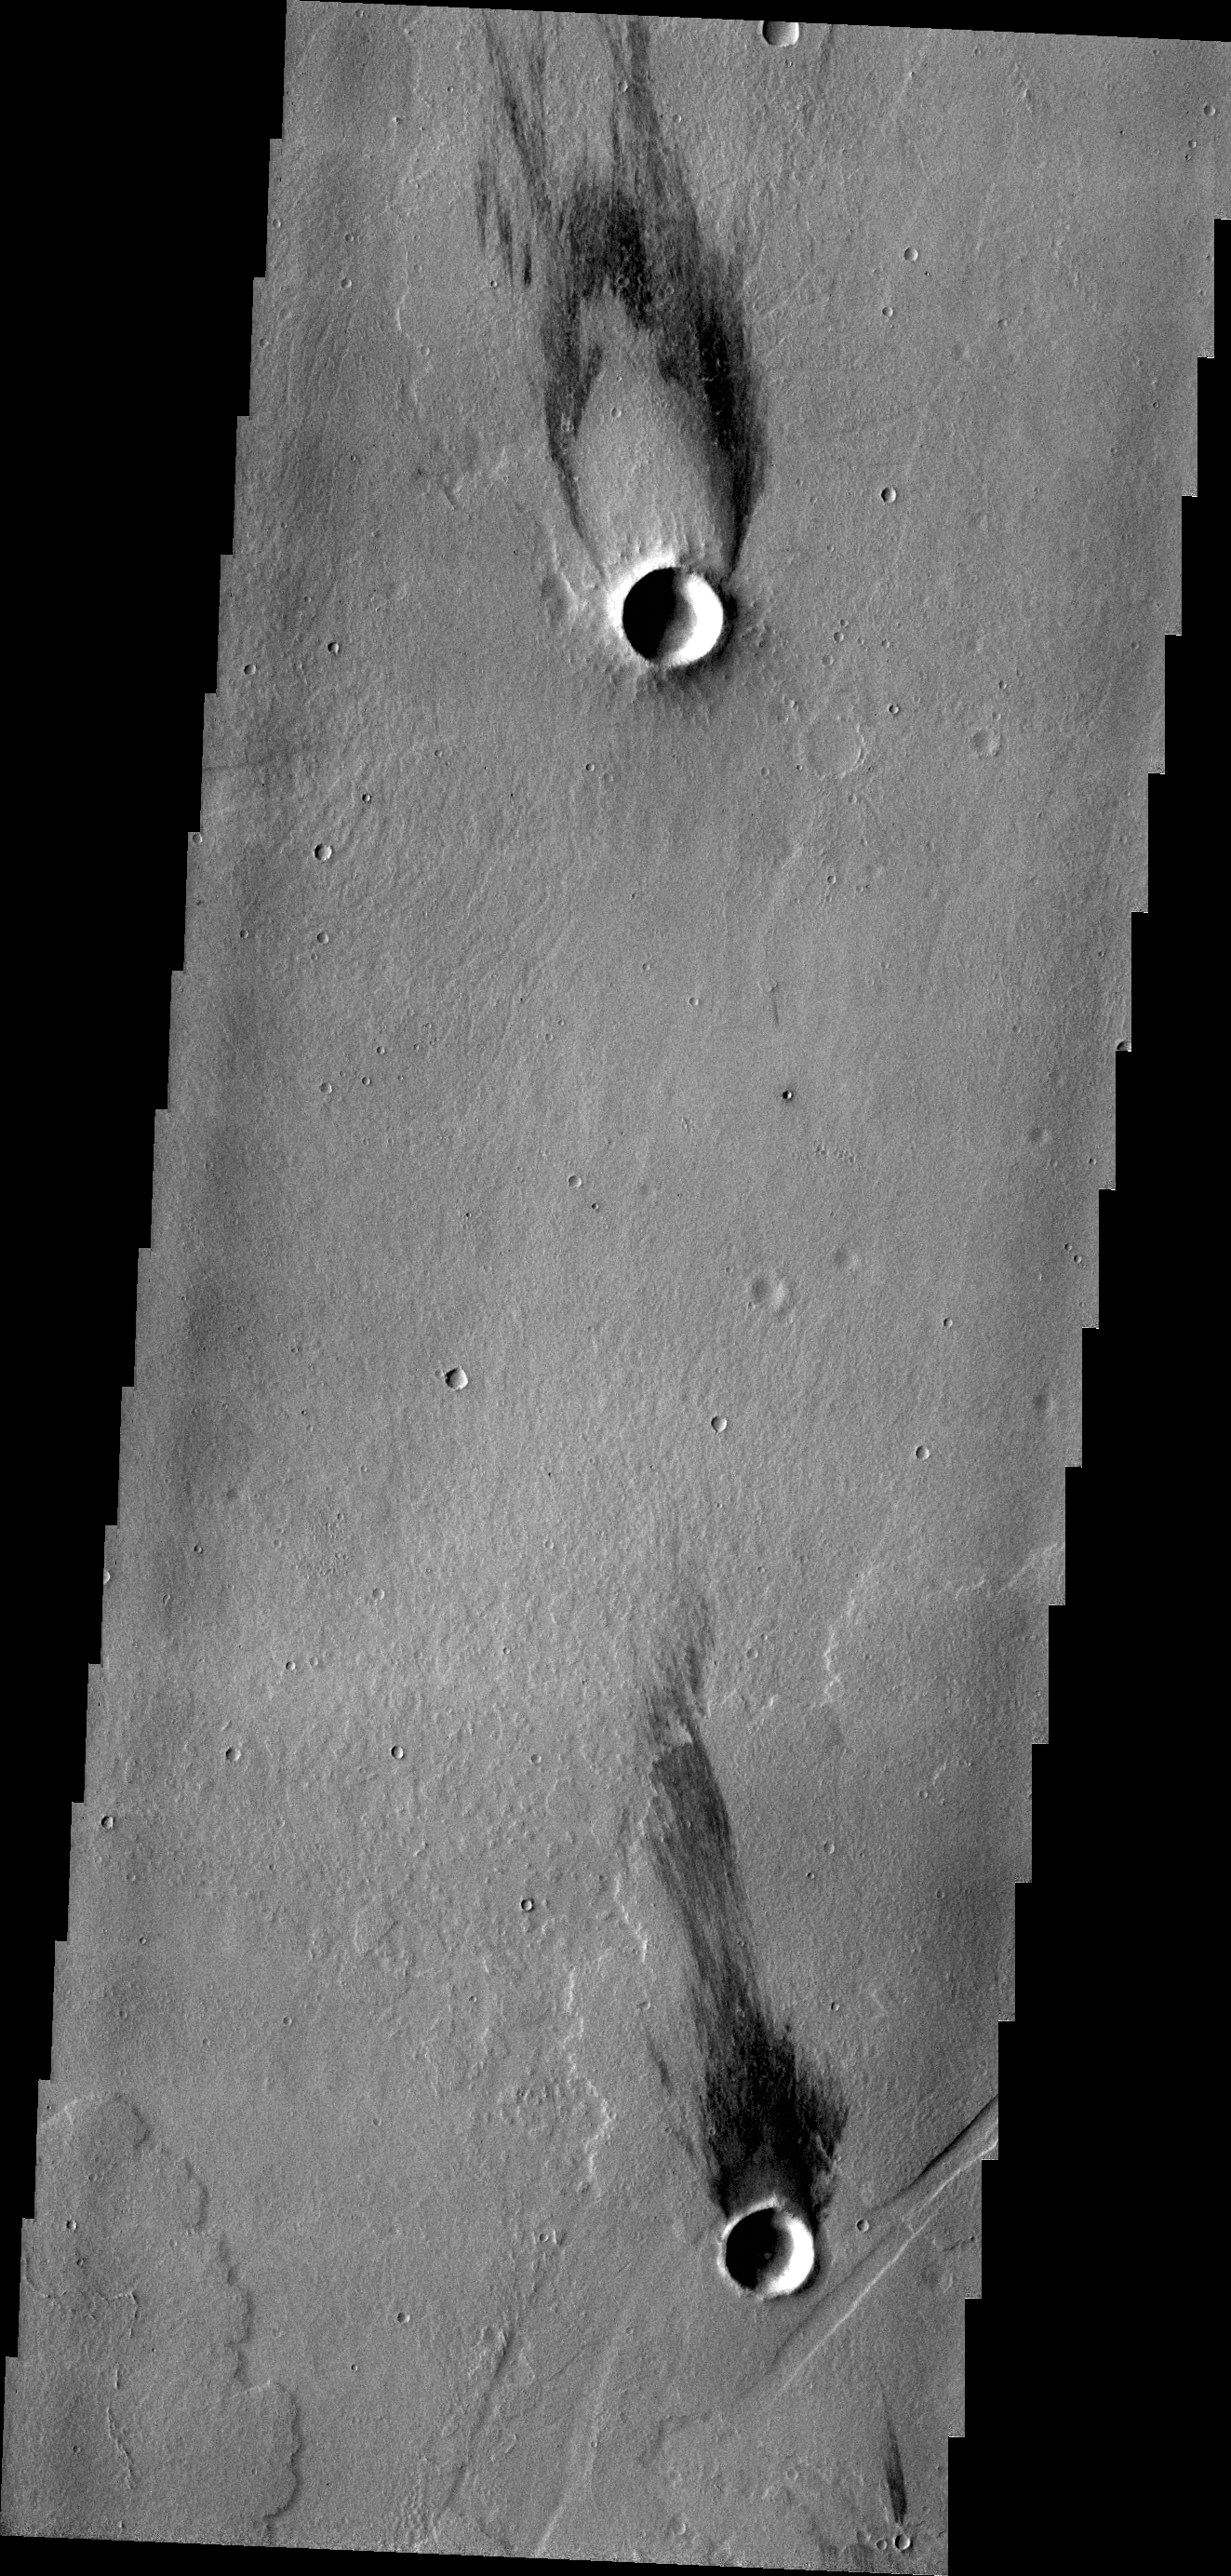

Windstreaks

The two windstreaks in this image are located on volcanic flows southeast of Jovis Tholus.

Credit: NASA/JPL/ASU